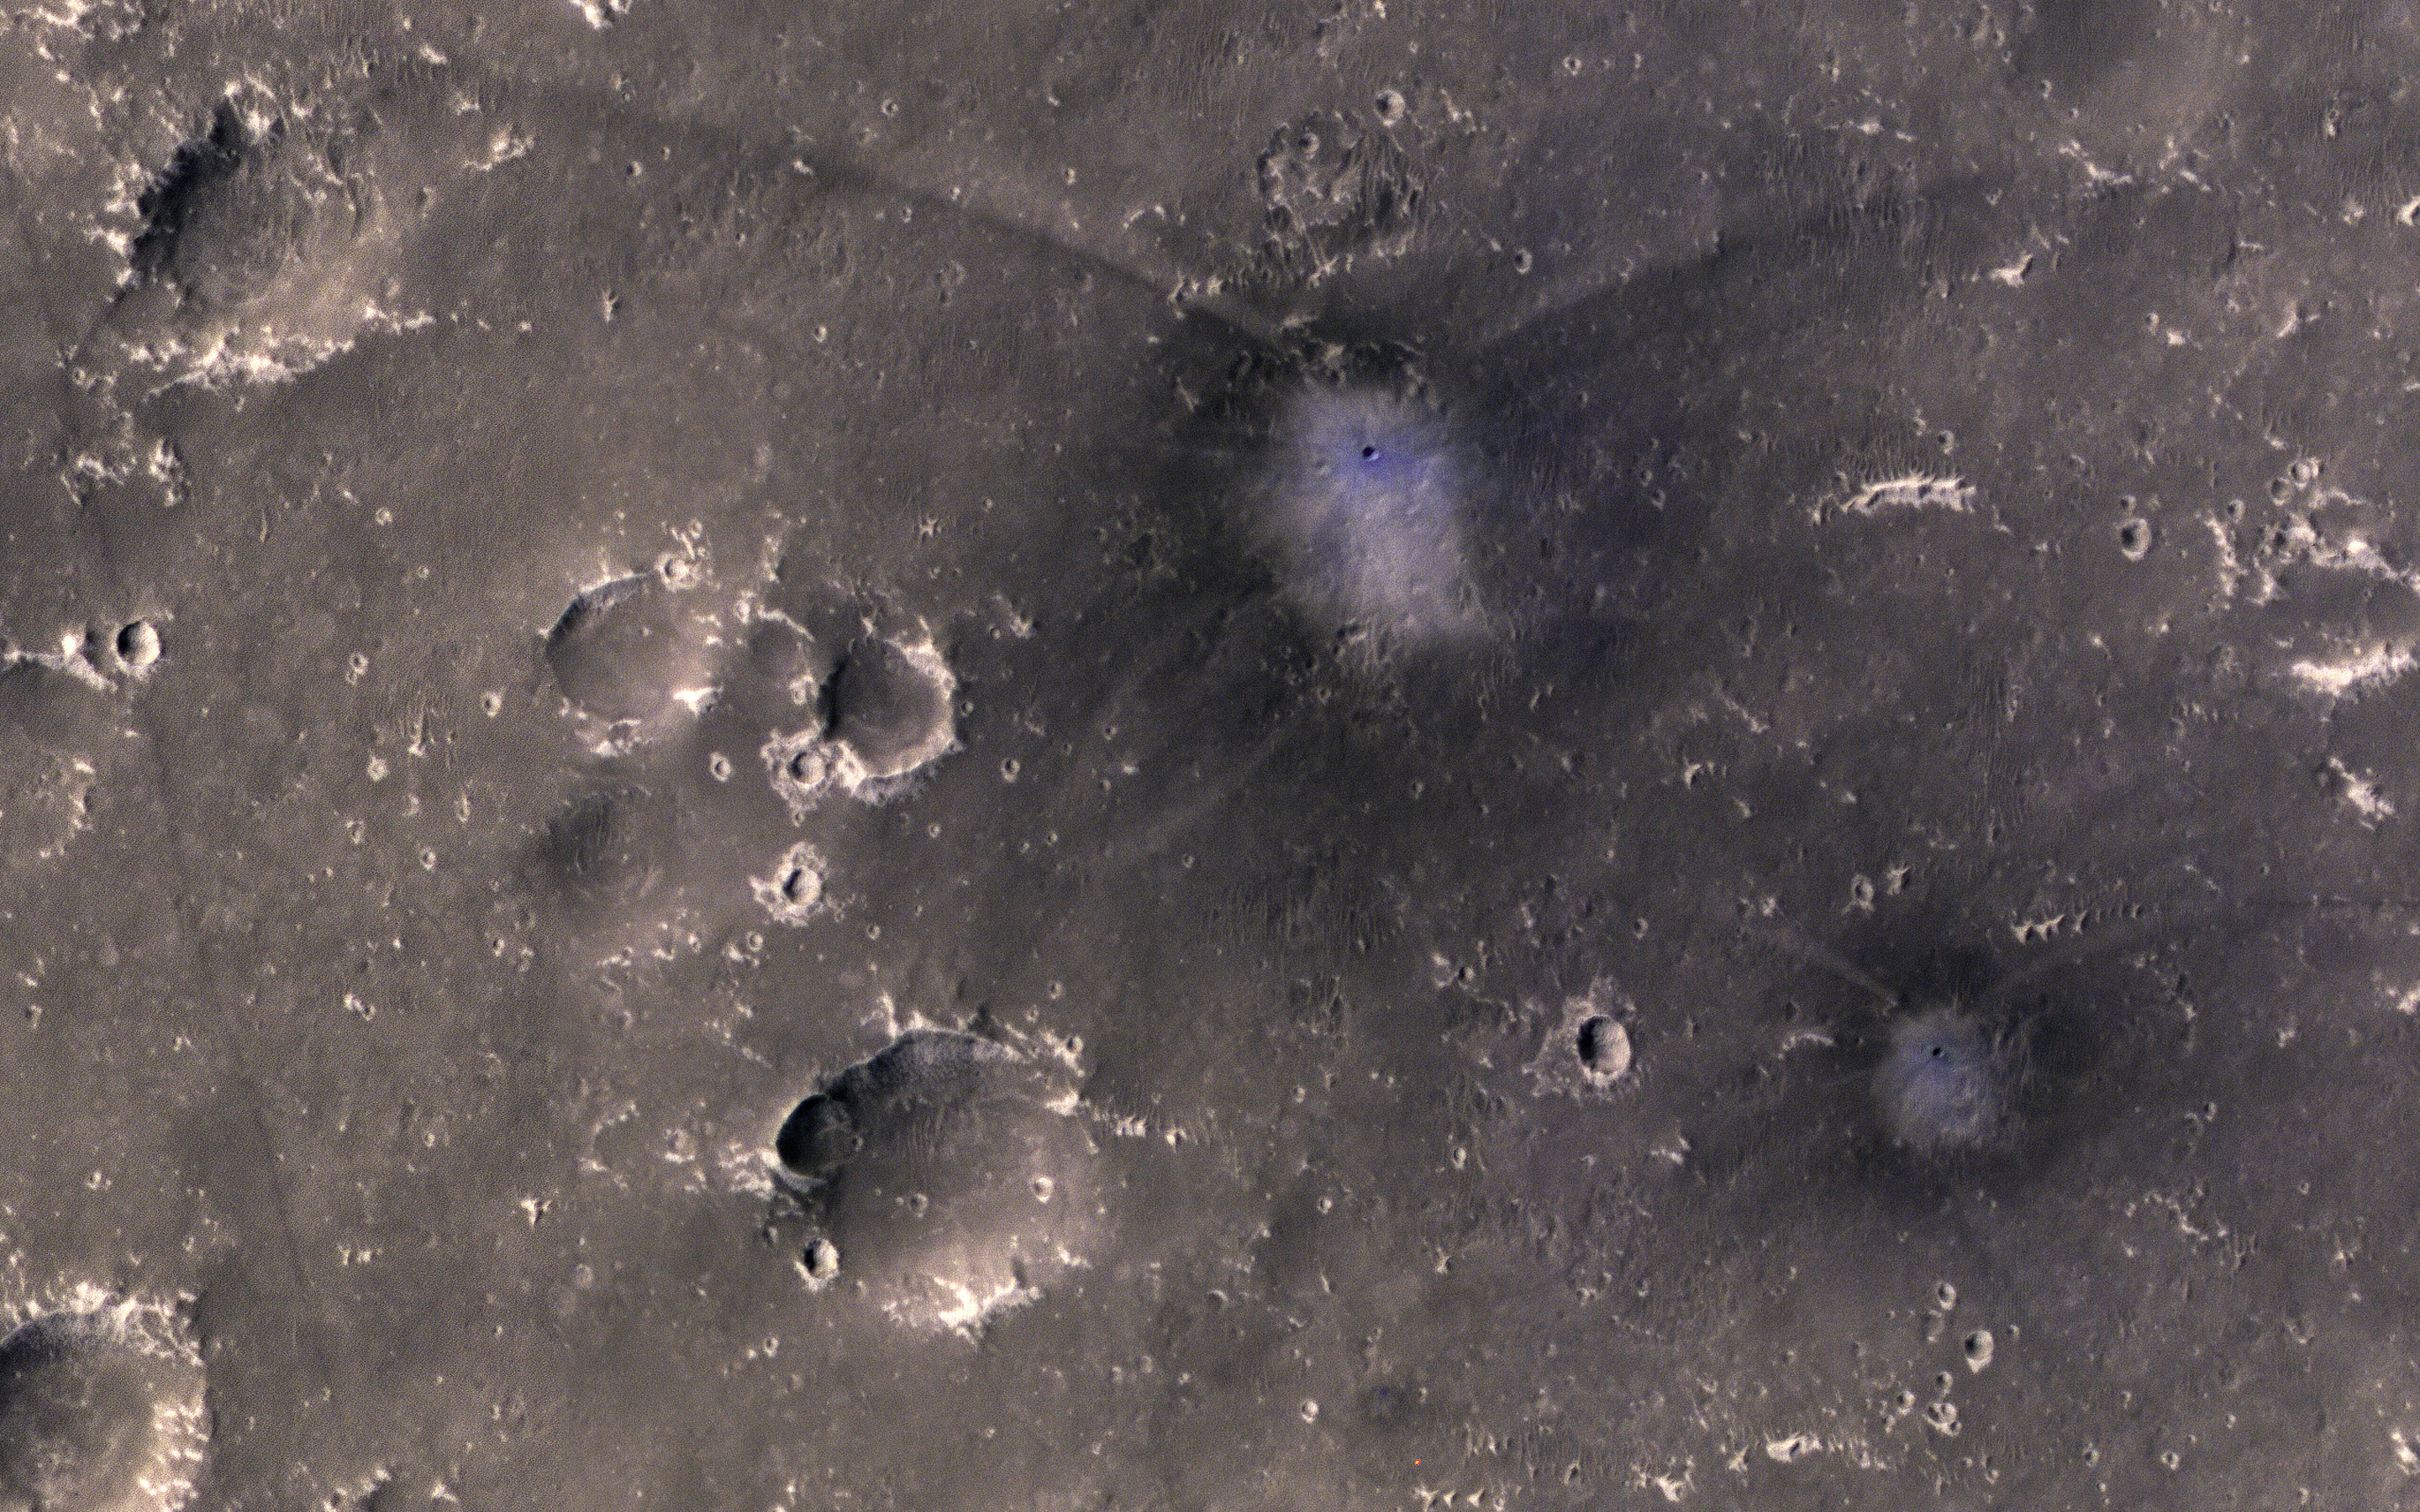

A Pair of New Impact Craters

The map is projected here at a scale of 25 centimeters (9.8 inches) per pixel.
[The original image scale is 27.4 centimeters (10.8 inches) per pixel (with 1 x 1 binning); objects on the order of 82 centimeters (32.3 inches) across are resolved.] North is up.
This image from NASA’s Mars Reconnaissance Orbiter (MRO) shows two new craters, both with the same distinctive pattern of relatively blue (less red) ejecta surrounded by a dark blast zone (where dust has been removed or disturbed), and with arcing patterns extending northwest and northeast. This pattern indicates an oblique impact angle with the bolide coming from the north.

MRO has discovered over 700 new impact sites on Mars. Often, a bolide breaks apart in the atmosphere and makes a tight cluster of new craters.

The University of Arizona, Tucson, operates HiRISE, which was built by Ball Aerospace & Technologies Corp., Boulder, Colorado. NASA’s Jet Propulsion Laboratory, a division of Caltech in Pasadena, California, manages the Mars Reconnaissance Orbiter Project for NASA’s Science Mission Directorate, Washington.

Credit: NASA/JPL-Caltech/Univ. of Arizona